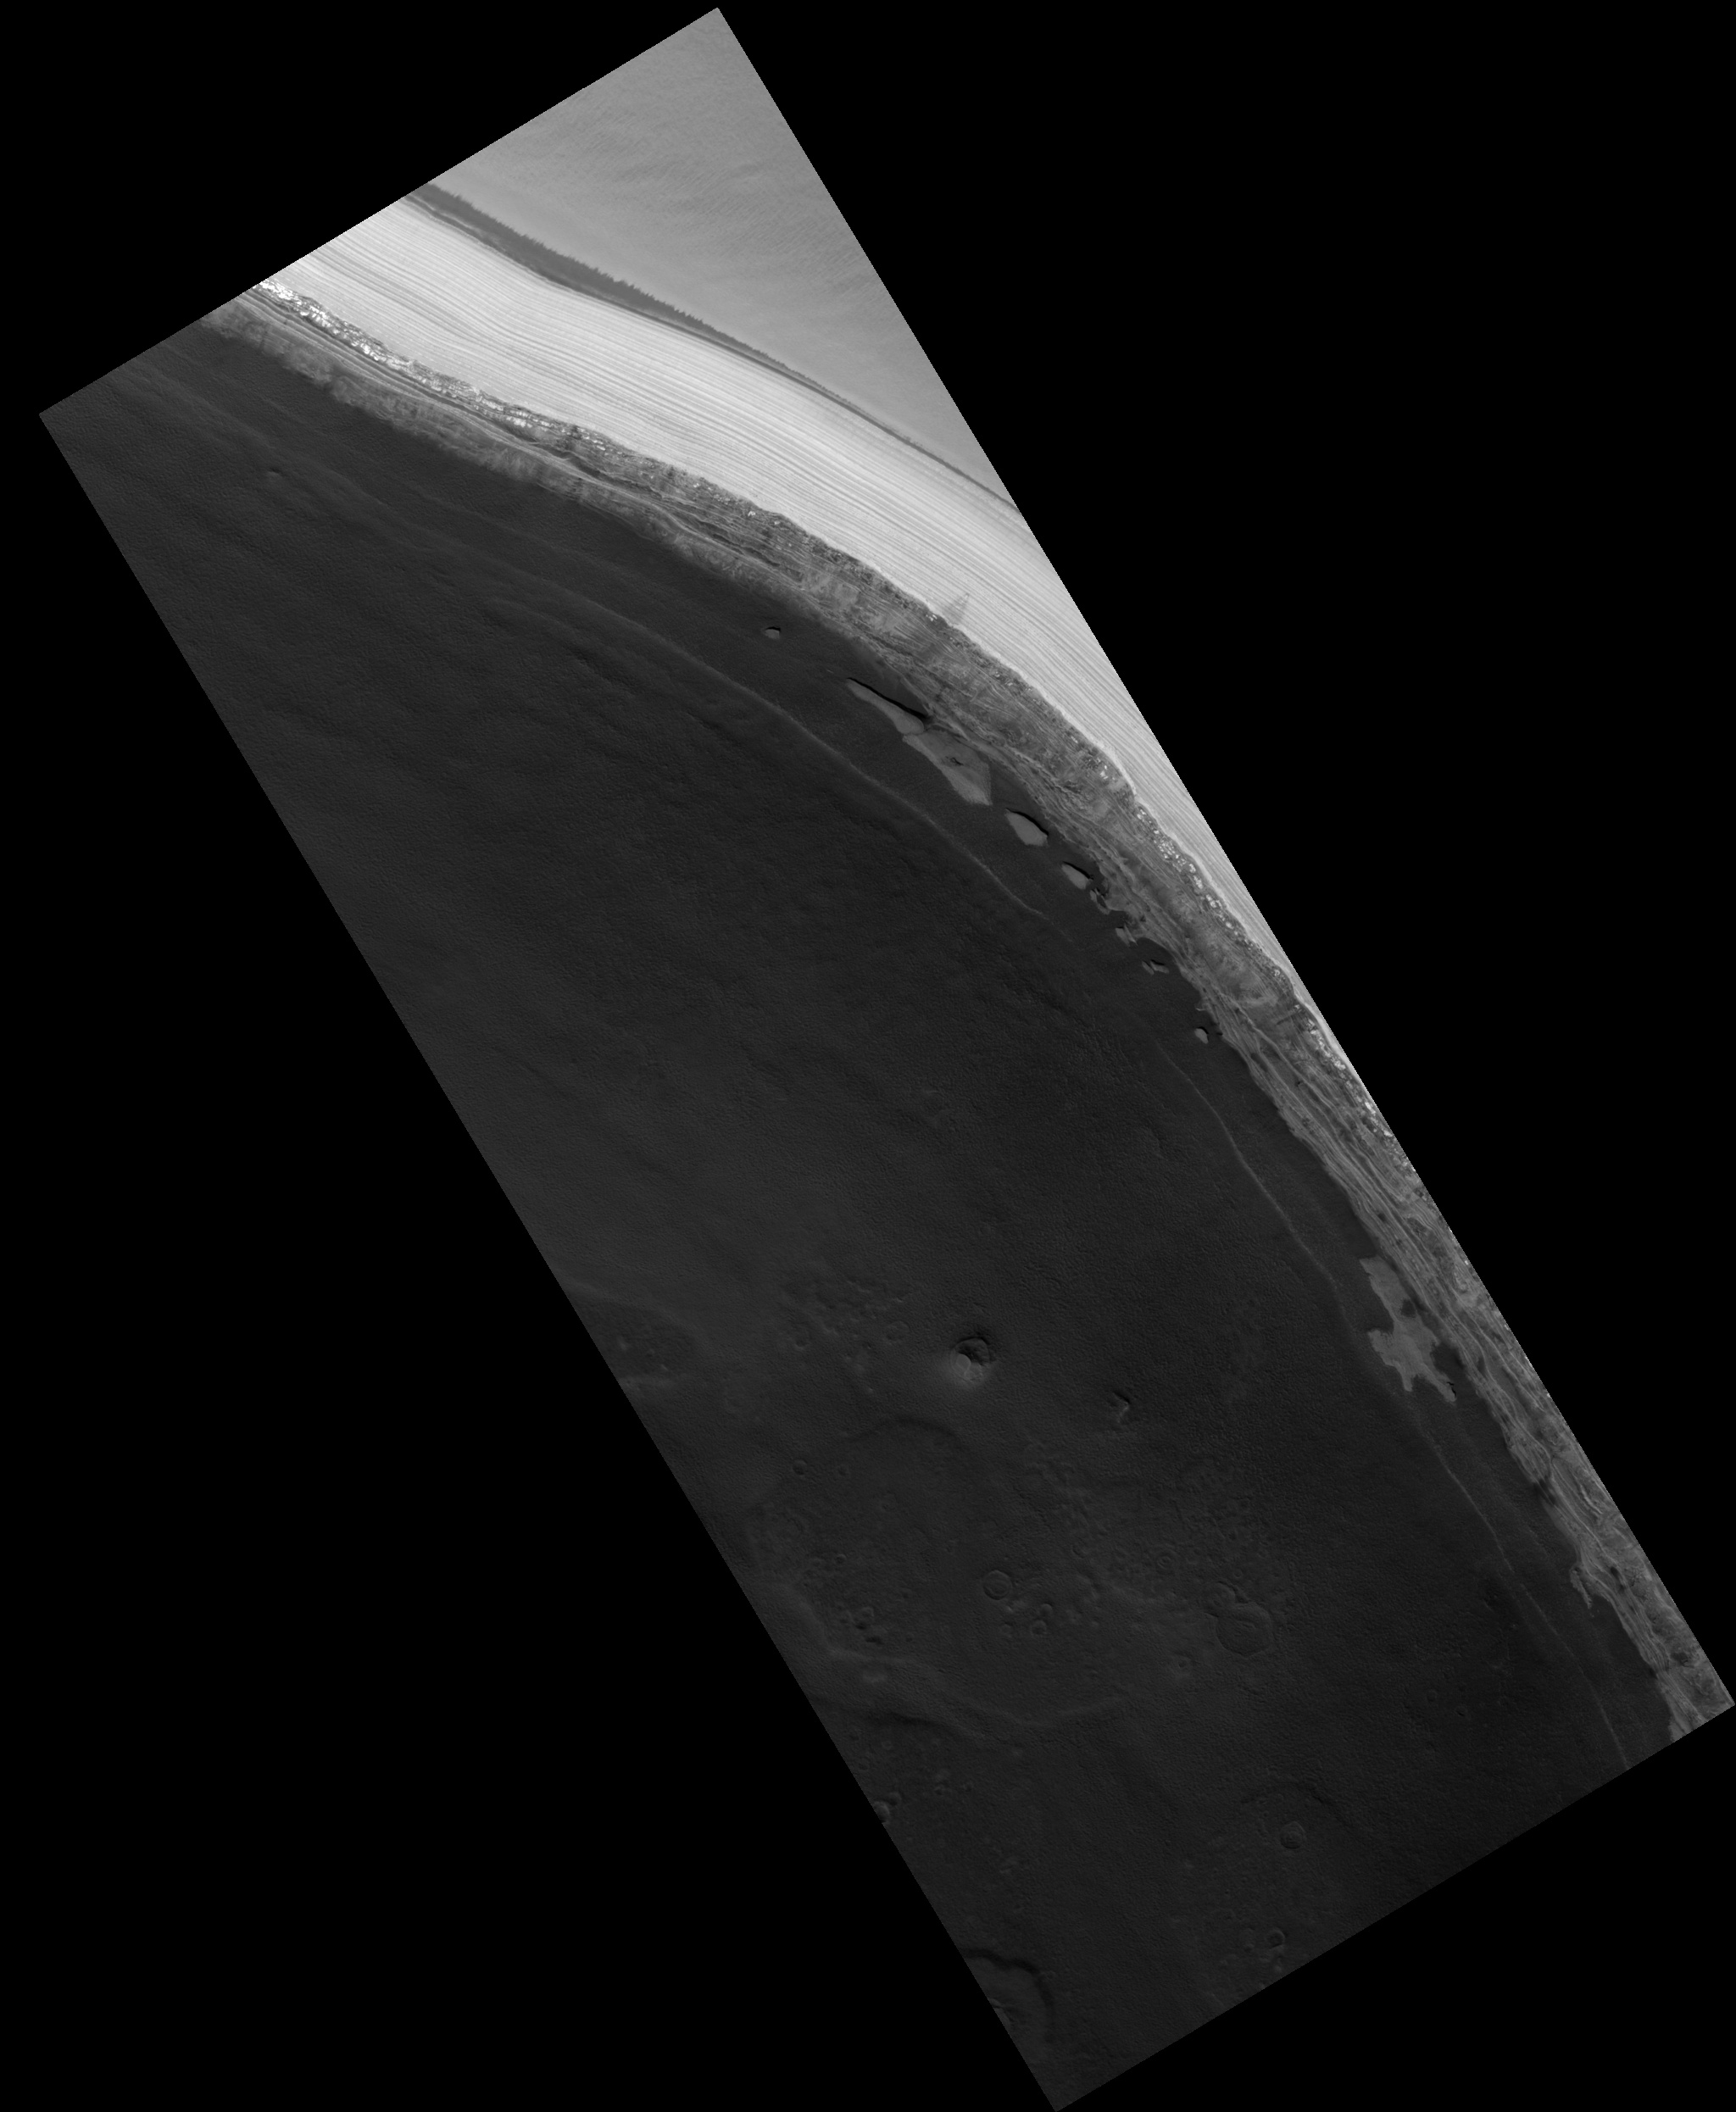

Chasma Boreale

Image PSP_001386_2650 was taken by the High Resolution Imaging Science Experiment (HiRISE) camera onboard the Mars Reconnaissance Orbiter spacecraft on November 12, 2006. The complete image is centered at 84.9 degrees latitude, 2.3 degrees East longitude. The range to the target site was 318.5 km (199.0 miles). At this distance the image scale is 63.7 cm/pixel (with 2 x 2 binning) so objects ~191 cm across are resolved. The image shown here has been map-projected to 50 cm/pixel. The image was taken at a local Mars time of 1:28 PM and the scene is illuminated from the west with a solar incidence angle of 68 degrees, thus the sun was about 22 degrees above the horizon. At a solar longitude of 134.3 degrees, the season on Mars is Northern Summer.

NASA’s Jet Propulsion Laboratory, a division of the California Institute of Technology in Pasadena, manages the Mars Reconnaissance Orbiter for NASA’s Science Mission Directorate, Washington. Lockheed Martin Space Systems, Denver, is the prime contractor for the project and built the spacecraft. The High Resolution Imaging Science Experiment is operated by the University of Arizona, Tucson, and the instrument was built by Ball Aerospace and Technology Corp., Boulder, Colo.

Credit: NASA/JPL/Univ. of Arizona